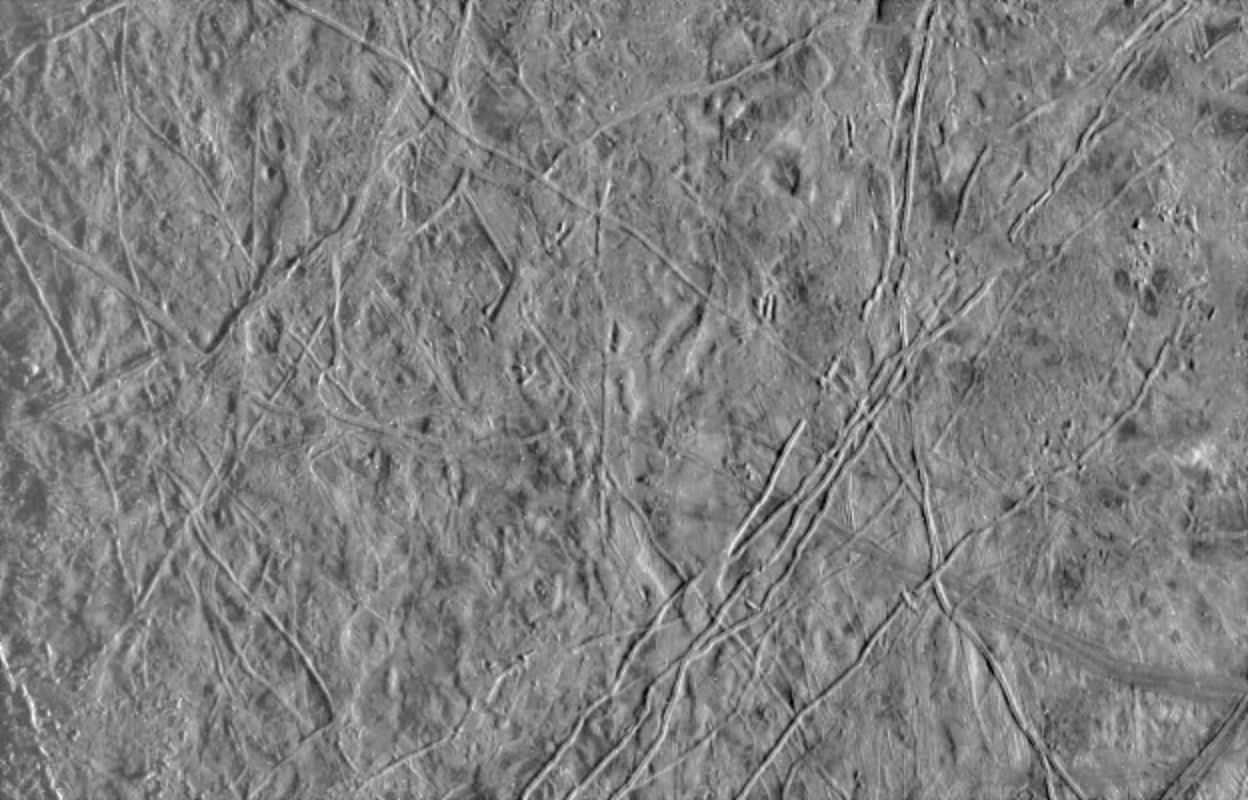

Jupiter’s Icy Satellite Europa

This image of Europa, an icy satellite of Jupiter, was obtained from a range of 39028 miles (62089 kilometers) by the Galileo spacecraft during its fourth orbit around Jupiter and its first close pass of Europa. The image spans an area 157 miles by 244 miles (252 km by 393 km), and shows features as small as a mile (1.6 km) across. Sun illumination is from the right, revealing several ridges crossing the scene, plateaus commonly several miles (10 km) across, and patches of smooth, low-lying darker materials. No prominent impact craters are visible, indicating the surface in this location is not geologically ancient. Some ridges have gaps, and subtle textural differences in these areas indicate that missing ridge segments probably were swept away by volcanic flows. The flow deposits are probably composed mainly of water ice, the chief constituent of the surface of Europa.

The Galileo mission is managed by the Jet Propulsion Laboratory for NASA’s Office of Space Science, Washington, D.C.

Credit: NASA/JPL/University of Arizona